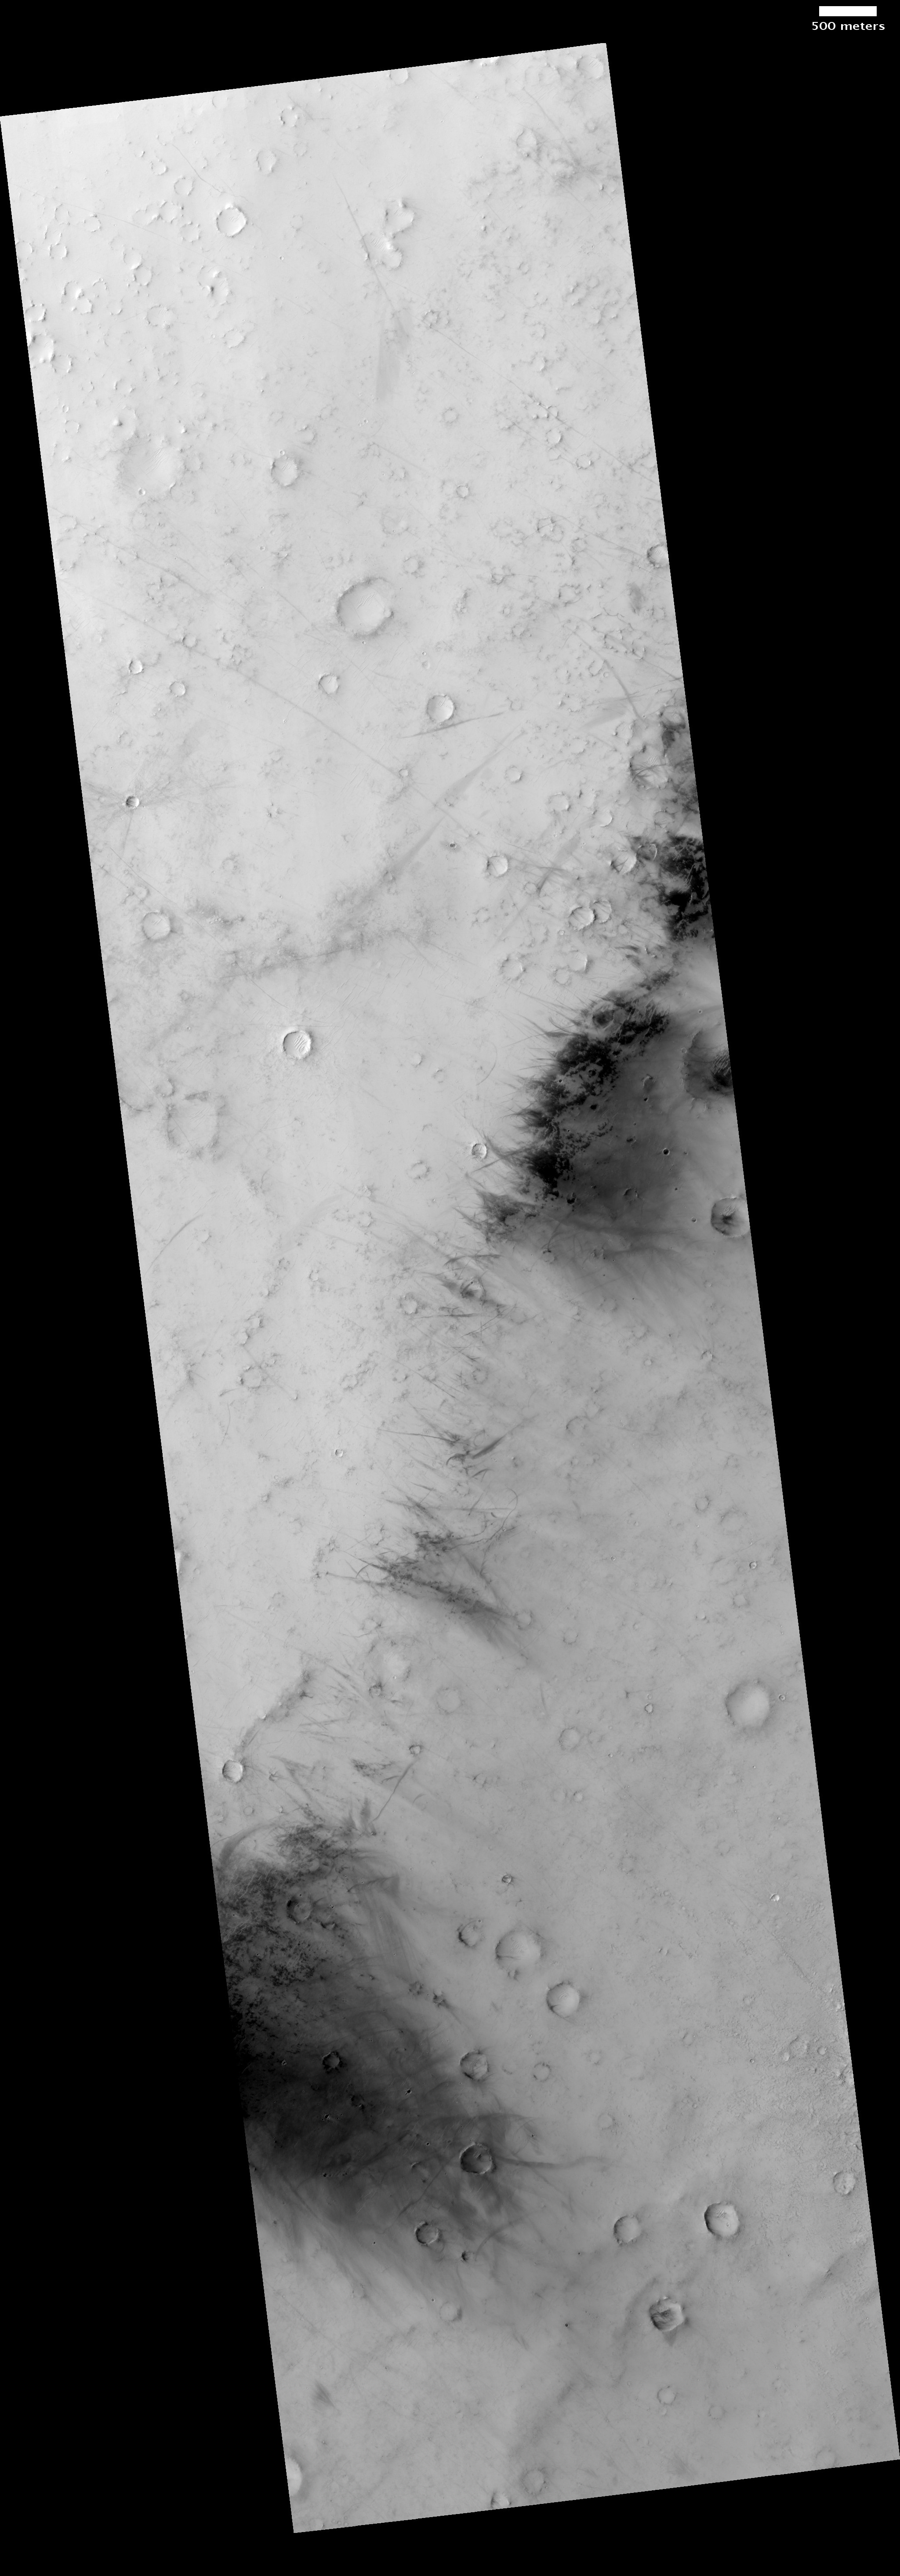

Dust-Devil Tracks in Southern Schiaparelli Basin

This HiRISE image PSP_006477_1745 of dust-devils are vortices of wind that form when air rising from a warm surface encounters shear in the above atmosphere. Martian dust devils can attain gargantuan proportions, reaching the size of terrestrial tornadoes with plumes that tower up to 9 kilometers above the surface. Dust-devils play an important role in sustaining the aerosols that make up Mars’ red sky and in cleaning the Martian surface after a dust storm.

This observation shows a region near the Martian equator that is perfect tablet for the scribblings of dust-devils. This region is made up of dark bedrock that is thinly blanketed by bright dust. Dark tracks form when dust-devils scour the surface, exposing the darker substrate. The tracks tend to cluster together, as dust-devils repeatedly form over terrain that has been previously scoured and is consequently darker and warmer than the surrounding surface.

Once lofted by a dust-devil, the fine dust can be transported great distances before it settles again onto the surface.

Observation Toolbox
Acquisition date: 14 December 2007
Local Mars time: 2:25 PM
Degrees latitude (centered): -5.2°
Degrees longitude (East): 17.7°
Range to target site: 264.7 km (165.4 miles)
Original image scale range: 26.5 cm/pixel(with 1 x 1 binning) so objects ~79 cm across are resolved
Map-projected scale: 25 cm/pixel and north is up
Map-projection: EQUIRECTANGULAR
Emission angle: 0.1°
Phase angle: 36.8°
Solar incidence angle: 37°, with the Sun about 53° above the horizon
Solar longitude: 2.2°, Northern Spring
For non-projected projected products
North azimuth: 97°
Sub-solar azimuth: 14°
For map projected products:
North azimuth: 207°
Sub-solar azimuth: 188.638°

NASA’s Jet Propulsion Laboratory, a division of the California Institute of Technology in Pasadena, manages the Mars Reconnaissance Orbiter for NASA’s Science Mission Directorate, Washington. Lockheed Martin Space Systems, Denver, is the prime contractor for the project and built the spacecraft. The High Resolution Imaging Science Experiment is operated by the University of Arizona, Tucson, and the instrument was built by Ball Aerospace and Technology Corp., Boulder, Colo.

Credit: NASA/JPL/Univ. of Arizona